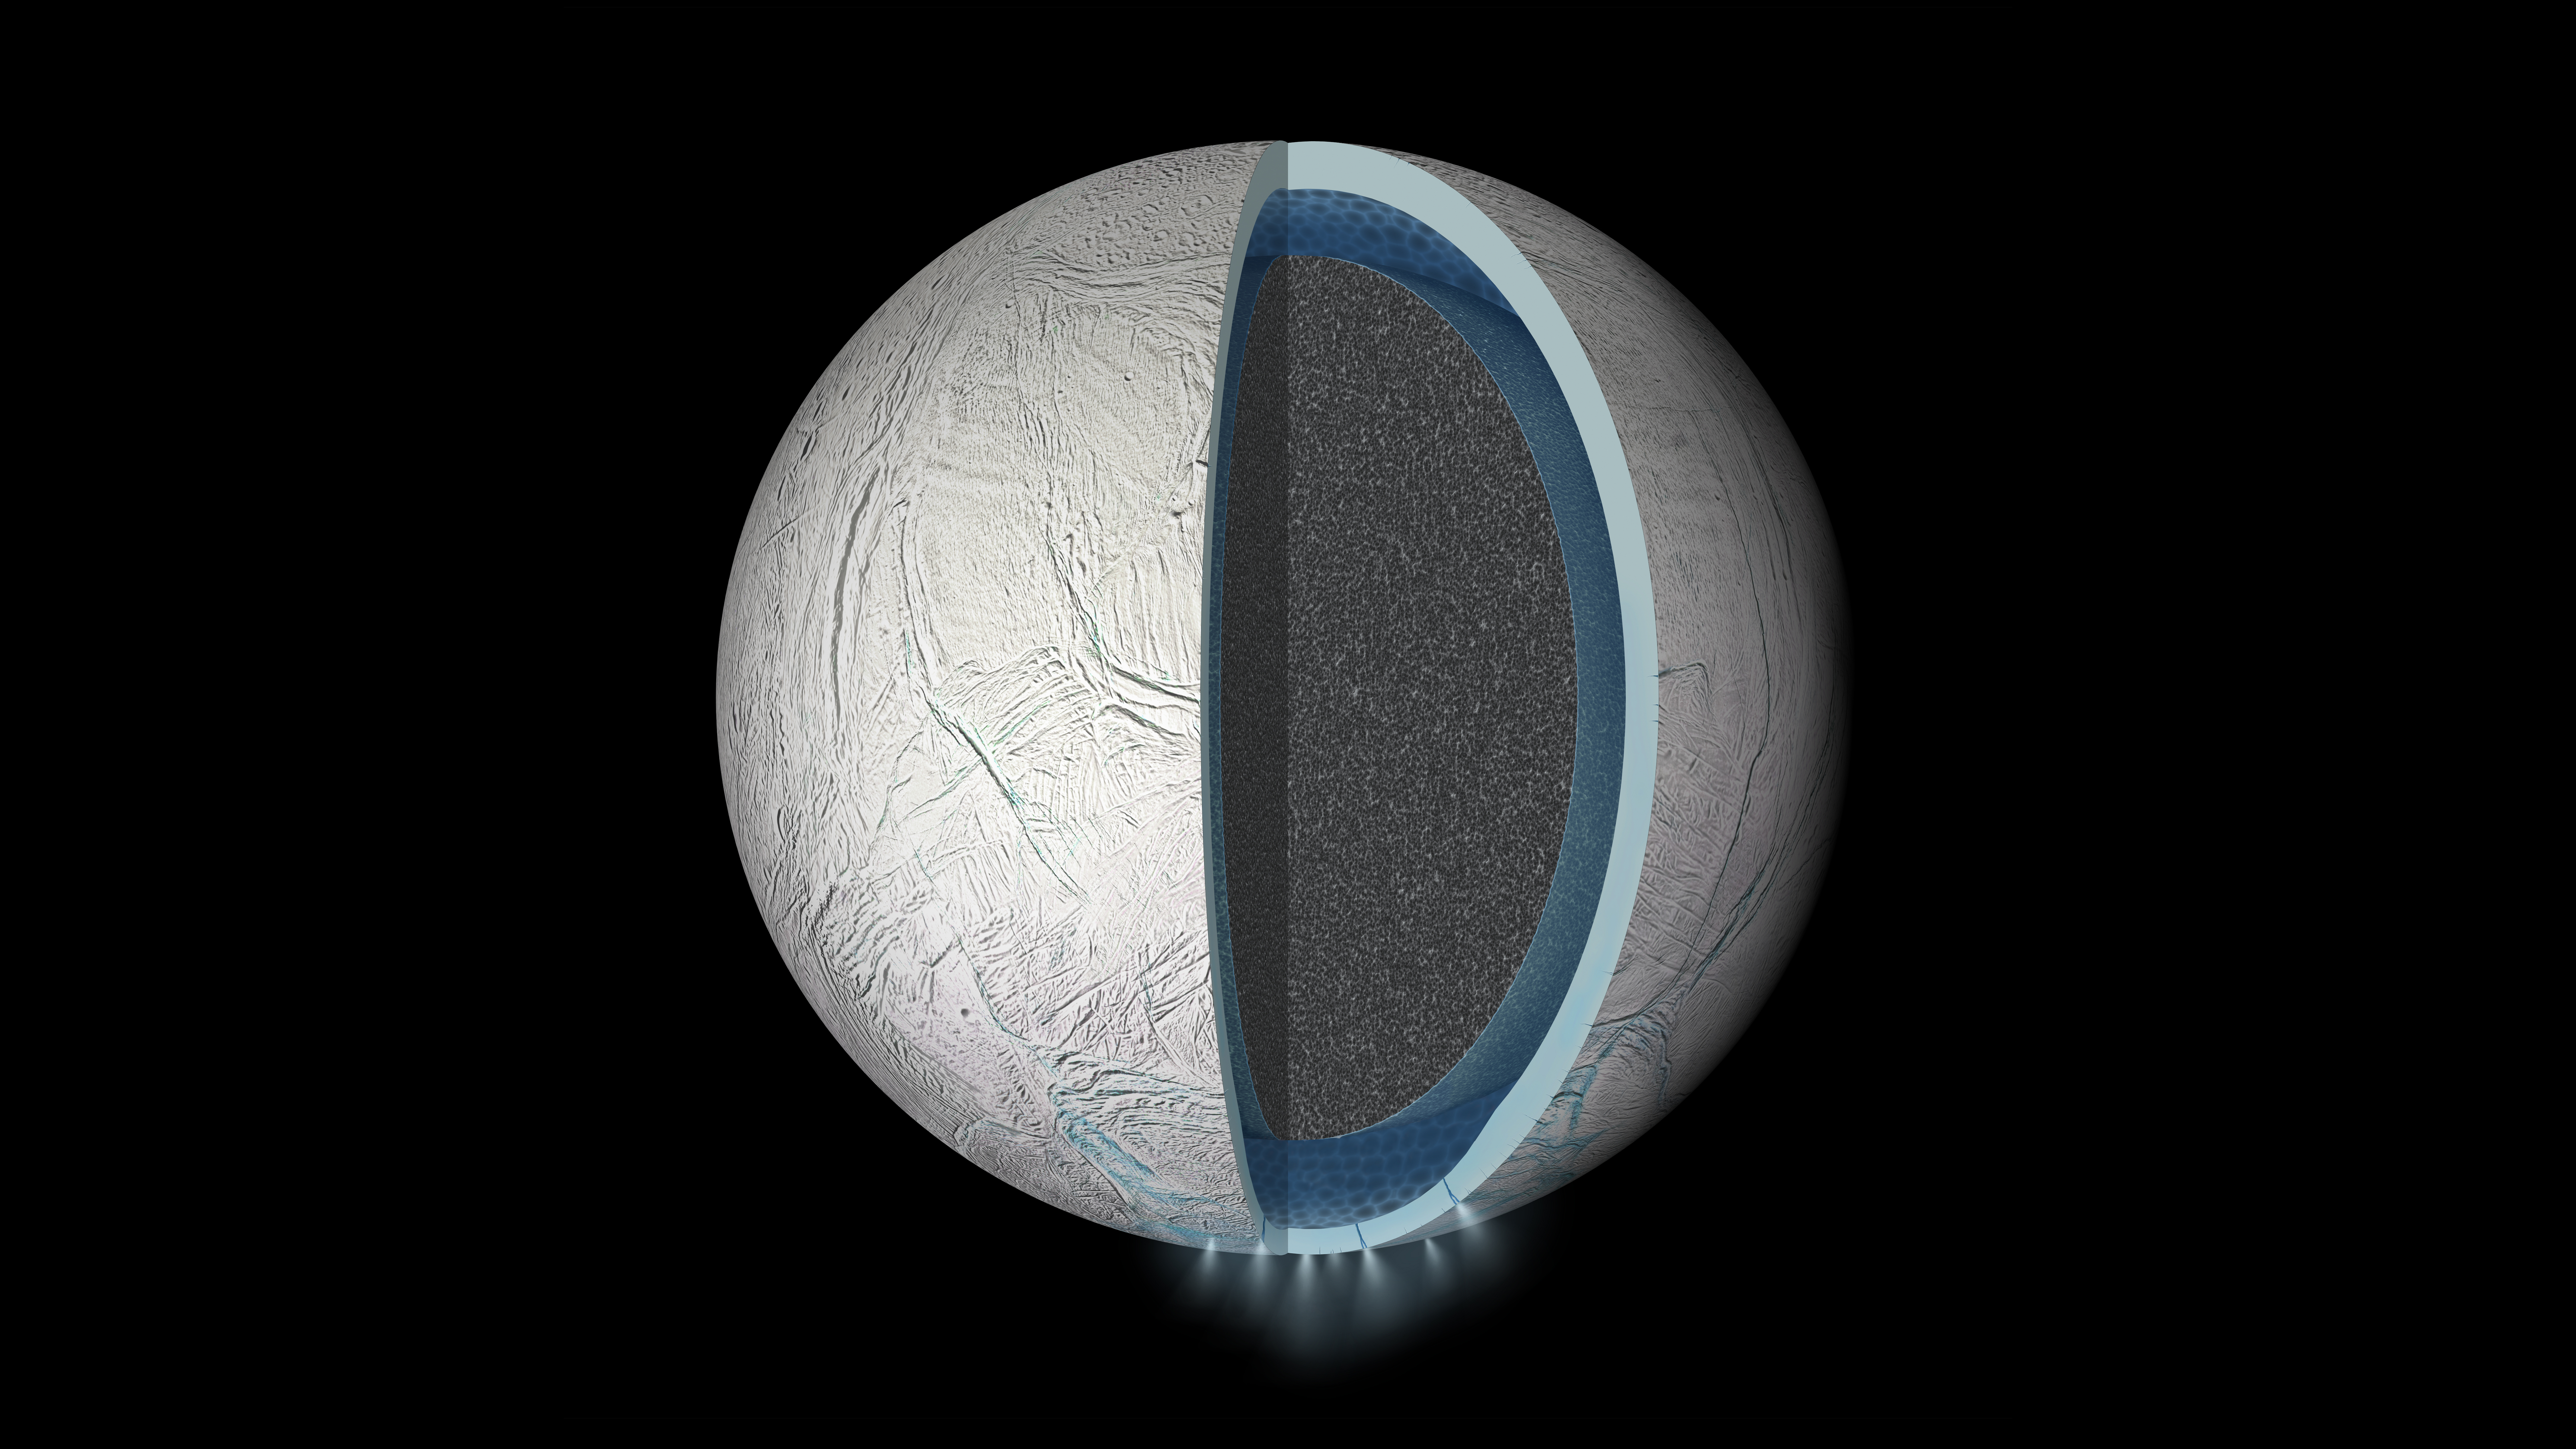

Global Ocean on Enceladus (Artist’s Rendering)

Annotated Image

This illustration is a speculative representation of the interior of Saturn’s moon Enceladus with a global liquid water ocean between its rocky core and icy crust. The thickness of layers shown here is not to scale.

Scientists on NASA’s Cassini mission determined that the slight wobble of Enceladus as it orbits Saturn is much too large for the moon to be frozen from surface to core. The wobble, technically referred to as a libration, reveals that the crust of Enceladus is disconnected from its rocky interior.

This graphic is an update to PIA19058, which showed only a regional sea beneath the south polar region of Enceladus.

Enceladus is 313 miles (504 kilometers) across.

The Cassini mission is a cooperative project of NASA, ESA (the European Space Agency) and the Italian Space Agency. The Jet Propulsion Laboratory, a division of the California Institute of Technology in Pasadena, manages the mission for NASA’s Science Mission Directorate, Washington. The Cassini orbiter and its two onboard cameras were designed, developed and assembled at JPL.

Credit: NASA/JPL-Caltech